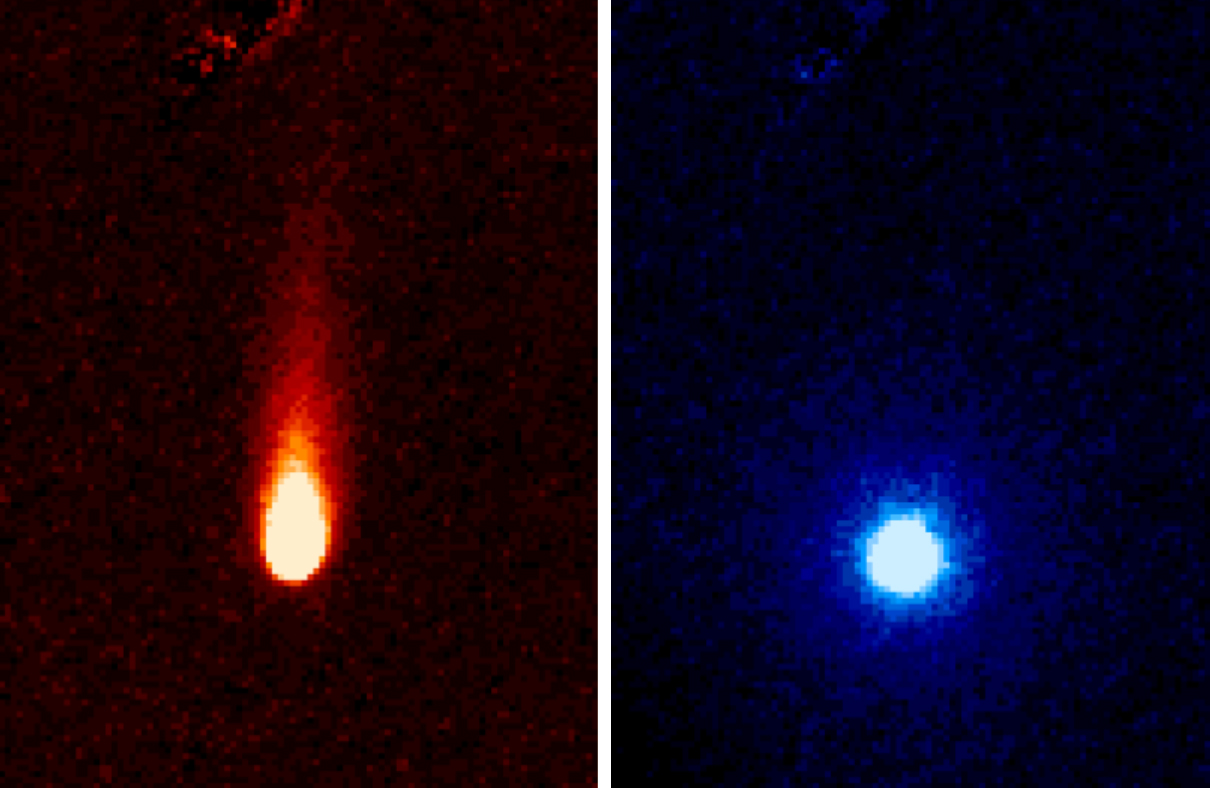

Spitzer Eyes Comet ISON

These images from NASA's Spitzer Space Telescope of C/2012 S1 (Comet ISON) were taken on June 13, when ISON was 310 million miles (about 500 million kilometers) from the sun. The images were taken with the telescope's infrared array camera at two different near-infrared wavelengths, 3.6 and 4.5 microns (the representational colors shown were selected to enhance visibility). The 3.6-micron image on the left shows a tail of fine rocky dust issuing from the comet and blown back by the pressure of sunlight as the comet speeds towards the sun (the tail points away from the sun). The image on the right side shows the 4.5-micron image with the 3.6-micron image information (dust) removed, and reveals a very different round structure -- the first detection of a neutral gas atmosphere surrounding ISON. In this case, it is most likely created by carbon dioxide that is fizzing from the surface of the comet at a rate of about 2.2 million pounds (1 million kilograms) a day.

Comet ISON (officially known as C/2012 S1) is, like all comets, a dirty snowball made up of dust and frozen gases like water, ammonia, methane and carbon dioxide -- some of the fundamental building blocks that scientists believe led to the formation of the planets 4.5 billion years ago. ISON will pass within 724,000 miles (1.2 million kilometers) of the sun on Nov. 28, making it a sungrazer comet that will evaporate its ices and even its rocky dust near perihelion, revealing even more of the comets composition.

NASA is bringing to bear a vast fleet of spacecraft, instruments, and space- and Earth-based telescopes to study this rarely-seen type of comet over the next year. ISON stands for International Scientific Optical Network, a group of observatories in ten countries who have organized to detect, monitor, and track objects in space. ISON is managed by the Keldysh Institute of Applied Mathematics, part of the Russian Academy of Sciences.

The complete list of observers is: C.M. Lisse, R.J. Vervack, and H.A. Weaver, Johns Hopkins University Applied Physics Laboratory; J.M. Bauer, Jet Propulsion Laboratory/Caltech; Y.R. Fernandez, University of Central Florida; M.S.P. Kelley, University of Maryland; M.M. Knight, Lowell Observatory; D. Hines, Space Telescope Science Institute; J-Y Li, Planetary Science Institute; W. Reach, USRA/SOFIA; M. L. Sitko, University of Cincinnati; P. A. Yanamandra-Fisher, SSI; K.J. Meech and J. Rayner, University of Hawaii.

Credit: NASA/JPL-Caltech/JHUAPL/UCF